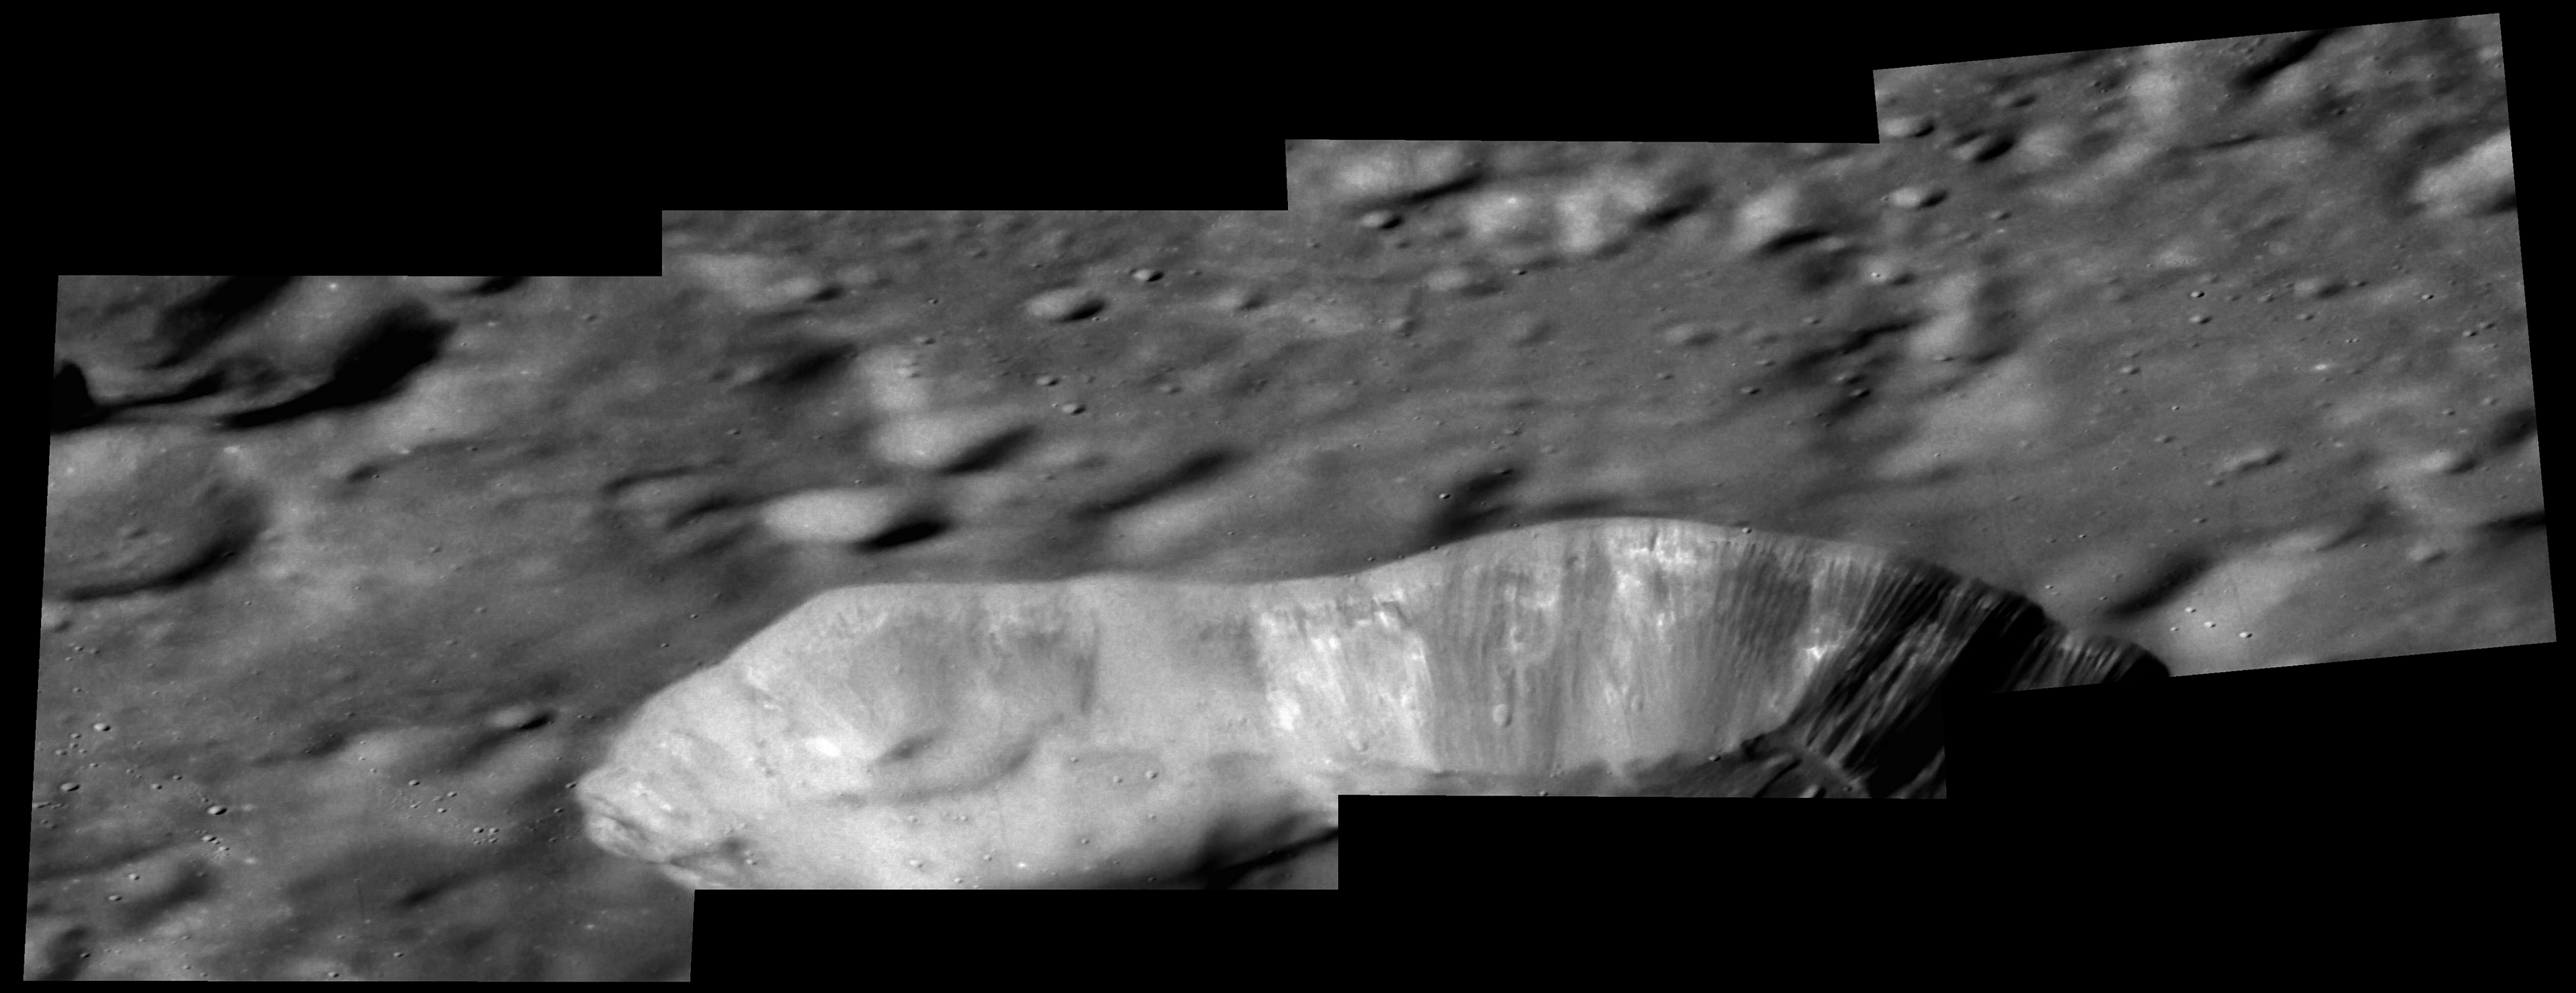

Hyper Vent-ilating

This series of oblique images highlight the wall and exterior of the beautiful volcanic vent located to the northeast of Rachmaninoff basin and west of Copland crater. Layering can be seen along a portion of the wall and the exterior is smooth due to a blanket of fine particles of lava that were ejected explosively from the vent in a pyroclastic eruption. This vent is deeper than Earth’s Grand Canyon.

Instrument: Mercury Dual Imaging System (MDIS)
Center Latitude: 35.8°
Center Longitude: 69.3° E
Scale: The vent is approximately 36 km (22 miles) across

The MESSENGER spacecraft is the first ever to orbit the planet Mercury, and the spacecraft’s seven scientific instruments and radio science investigation are unraveling the history and evolution of the Solar System’s innermost planet. In the mission’s more than four years of orbital operations, MESSENGER has acquired over 250,000 images and extensive other data sets. MESSENGER’s highly successful orbital mission is about to come to an end, as the spacecraft runs out of propellant and the force of solar gravity causes it to impact the surface of Mercury in April 2015.

For information regarding the use of images, see the MESSENGER image use policy.

Credit: NASA/Johns Hopkins University Applied Physics Laboratory/Carnegie Institution of Washington